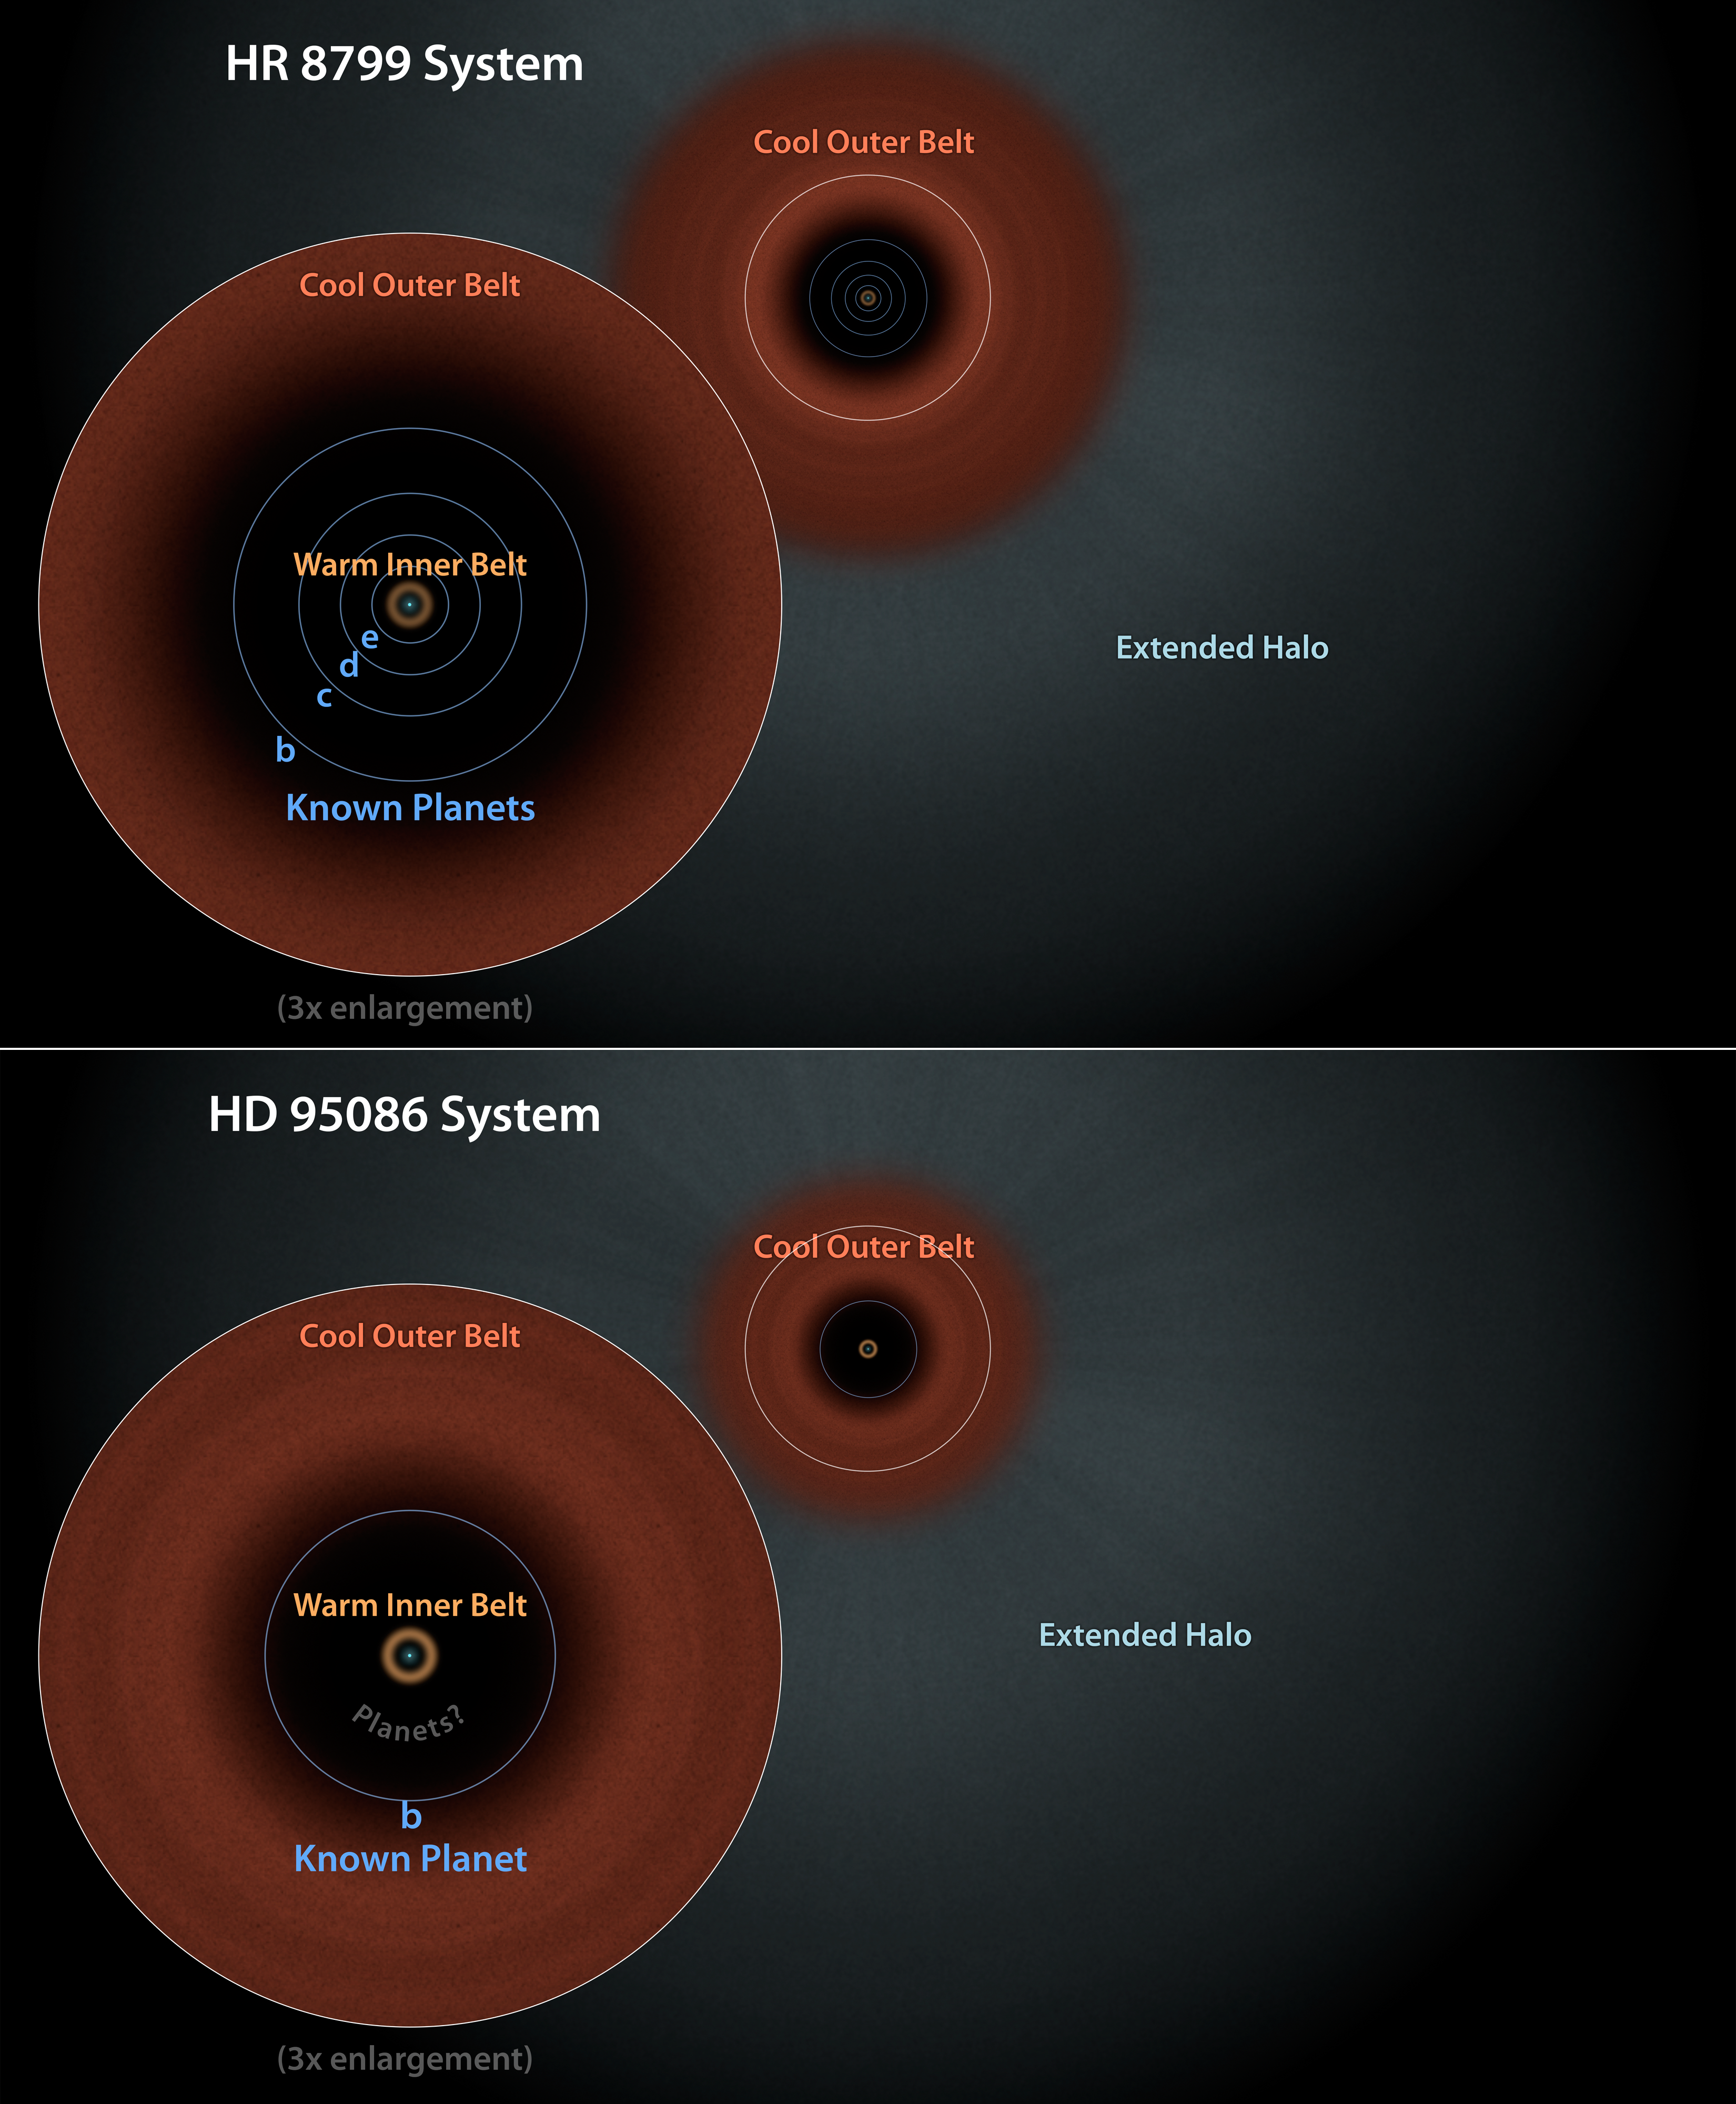

Sibling Star Systems? Dust Structures Suggest So

This diagram illustrates two similar star systems, HD 95086 and HR 8799. Evidence from NASA’s Spitzer Space Telescope has pointed to the presence of two dust belts in each system: warm, inner belts similar to our solar system’s asteroid belt, and cool, outer belts like our Kuiper belt of icy comets. Data from Spitzer and the European Space Agency’s Hershel space observatory, in which NASA plays a role, also found extended halos of fine dust around both stars. While HR 8799 has four giant planets known to circle between its two belts, HD 95068 has only one — at least that is known of so far. The similarities between both systems hint that HD 95068 may also have multiple planets hiding between its two belts.

HD 95086 and HR 8799 are located 295 and 129 light-years from Earth in the constellations of Carina and Pegasus, respectively.

NASA’s Jet Propulsion Laboratory, Pasadena, Calif., manages the Spitzer Space Telescope mission for NASA’s Science Mission Directorate, Washington. Science operations are conducted at the Spitzer Science Center at the California Institute of Technology in Pasadena. Spacecraft operations are based at Lockheed Martin Space Systems Company, Littleton, Colorado. Data are archived at the Infrared Science Archive housed at the Infrared Processing and Analysis Center at Caltech. Caltech manages JPL for NASA.

Credit: NASA/JPL-Caltech